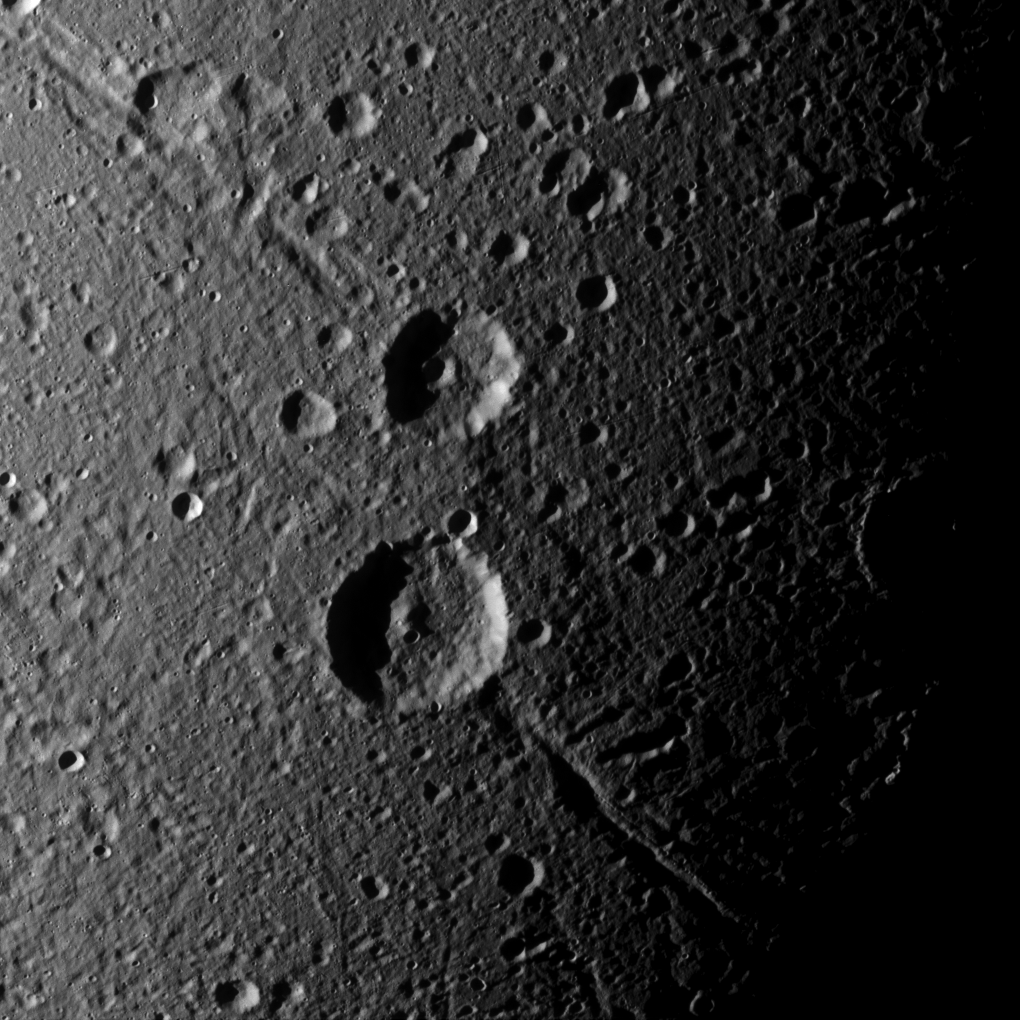

Helorus in Half-light

Cassini captures a crater duo on Saturn’s moon Dione that is superimposed on older, linear features. The upper of the pair, named Italus, is overprinted on a grouping of ancient troughs called Petelia Fossae. The lower crater, Caieta, sits atop a feature named Helorus Fossa.

Scientists are confident that Helorus and features like it are very old, both because there are many old craters on top of it and because of the way that material has apparently filled in the shallow valley, giving its edges a softer appearance. Fossae on Dione (698 miles or 1,123 kilometers across) like Helorus are believed to be tectonic features, formed when the area between tectonic faults drops down into trough-like structures.

This view is centered on terrain at 22 degrees south latitude, 73 degrees west longitude. The image was taken in visible light with the Cassini spacecraft narrow-angle camera on Sept. 30, 2015.

The view was obtained at a distance of approximately 25,000 miles (41,000 kilometers) from Dione and at a Sun-Dione-spacecraft, or phase, angle of 64 degrees. Image scale is 804 feet (245 meters) per pixel.

The Cassini mission is a cooperative project of NASA, ESA (the European Space Agency) and the Italian Space Agency. The Jet Propulsion Laboratory, a division of the California Institute of Technology in Pasadena, manages the mission for NASA’s Science Mission Directorate, Washington. The Cassini orbiter and its two onboard cameras were designed, developed and assembled at JPL. The imaging operations center is based at the Space Science Institute in Boulder, Colorado.

Credit: NASA/JPL-Caltech/Space Science Institute